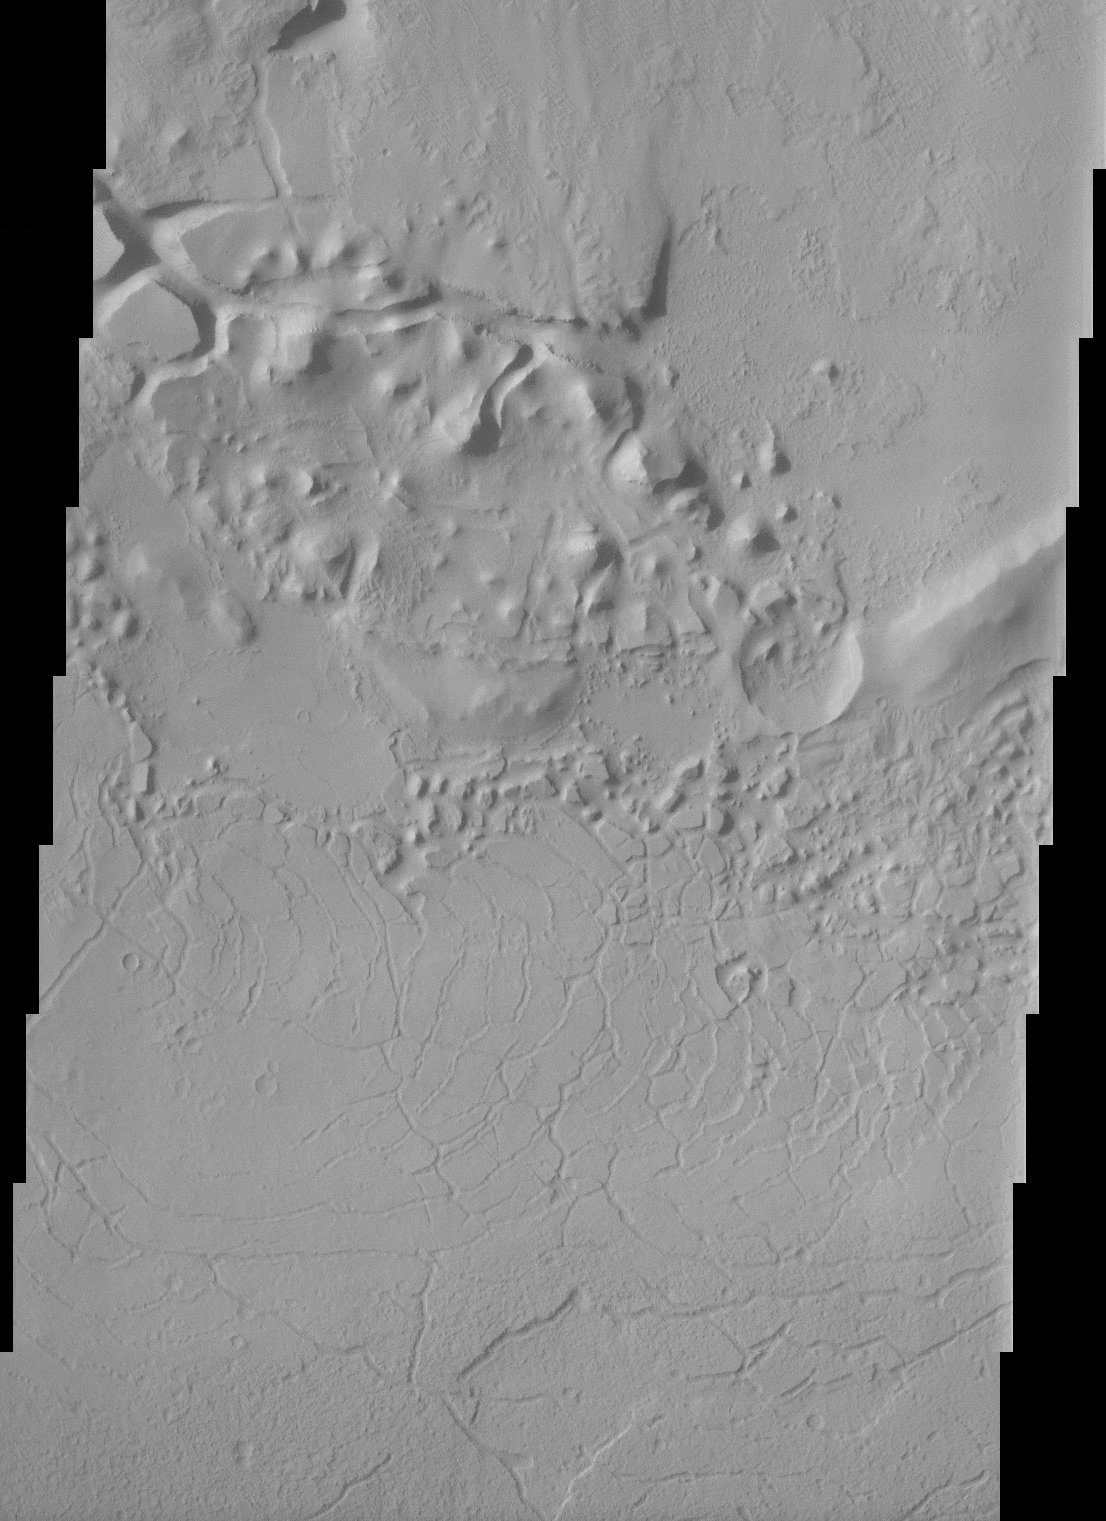

Appollinaris Patera

This THEMIS image shows parts of the dissected and eroded remnants of an impact crater rim and volcanic material located north of Apollinaris Patera near the southern highlands – northern lowlands dichotomy on Mars. The rugged terrain observed in the context image of the region has been interpreted as lava flows interbedded with eolian or volcanic pyroclastics while the more smooth terrain has been interpreted as ancient channel deposits. The high resolution THEMIS image shows the effects of erosion on these materials as parts of the rim have been dissected into a chaotic terrain. Smaller and heavily eroded impact craters are also observed in the image and are evidence of the powerful effects of erosion.

Note: this THEMIS visual image has not been radiometrically nor geometrically calibrated for this preliminary release. An empirical correction has been performed to remove instrumental effects. A linear shift has been applied in the cross-track and down-track direction to approximate spacecraft and planetary motion. Fully calibrated and geometrically projected images will be released through the Planetary Data System in accordance with Project policies at a later time.

NASA’s Jet Propulsion Laboratory manages the 2001 Mars Odyssey mission for NASA’s Office of Space Science, Washington, D.C. The Thermal Emission Imaging System (THEMIS) was developed by Arizona State University, Tempe, in collaboration with Raytheon Santa Barbara Remote Sensing. The THEMIS investigation is led by Dr. Philip Christensen at Arizona State University. Lockheed Martin Astronautics, Denver, is the prime contractor for the Odyssey project, and developed and built the orbiter. Mission operations are conducted jointly from Lockheed Martin and from JPL, a division of the California Institute of Technology in Pasadena.

Credit: NASA/JPL/Arizona State University